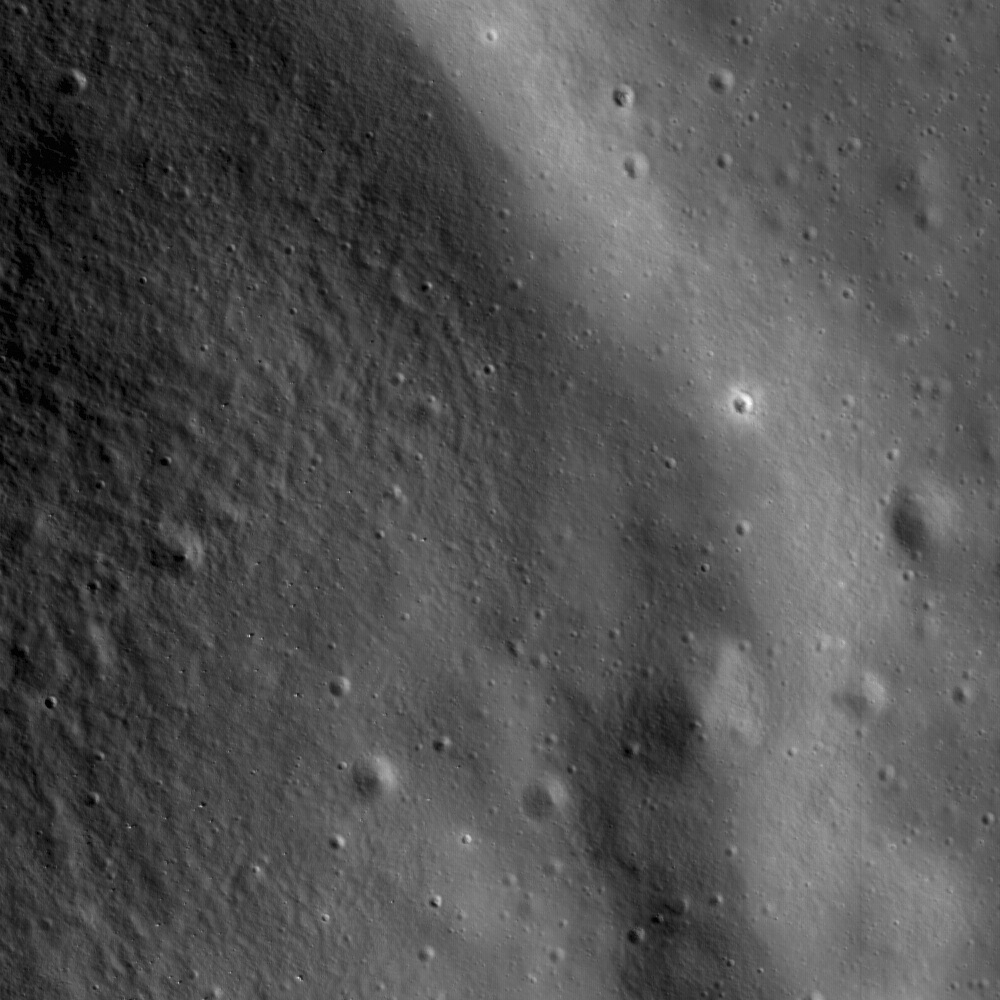

Gruithuisen Domes – Constellation Region of Interest

A small rille hugging the contours at the base of Gruithuisen Gamma, at the contact between the dome and the surrounding mare. Image is 1.6 kilometers or 1750 yards wide, illumination is from the left, NAC frame M104776541R.

The Gruithuisen Domes, a Constellation program region of interest, are located on the northeast border of Oceanus Procellarum at the highlands-mare boundary. The three Gruithuisen domes are named for nearby Gruithuisen crater. The two largest domes have been unofficially referred to for many years as Gruithuisen Gamma and Gruithuisen Delta, with the smallest dome called NW (for “northwest”).

NASA’s Goddard Space Flight Center built and manages the mission for the Exploration Systems Mission Directorate at NASA Headquarters in Washington. The Lunar Reconnaissance Orbiter Camera was designed to acquire data for landing site certification and to conduct polar illumination studies and global mapping. Operated by Arizona State University, LROC consists of a pair of narrow-angle cameras (NAC) and a single wide-angle camera (WAC). The mission is expected to return over 70 terabytes of image data.

Credit: NASA/GSFC/Arizona State University